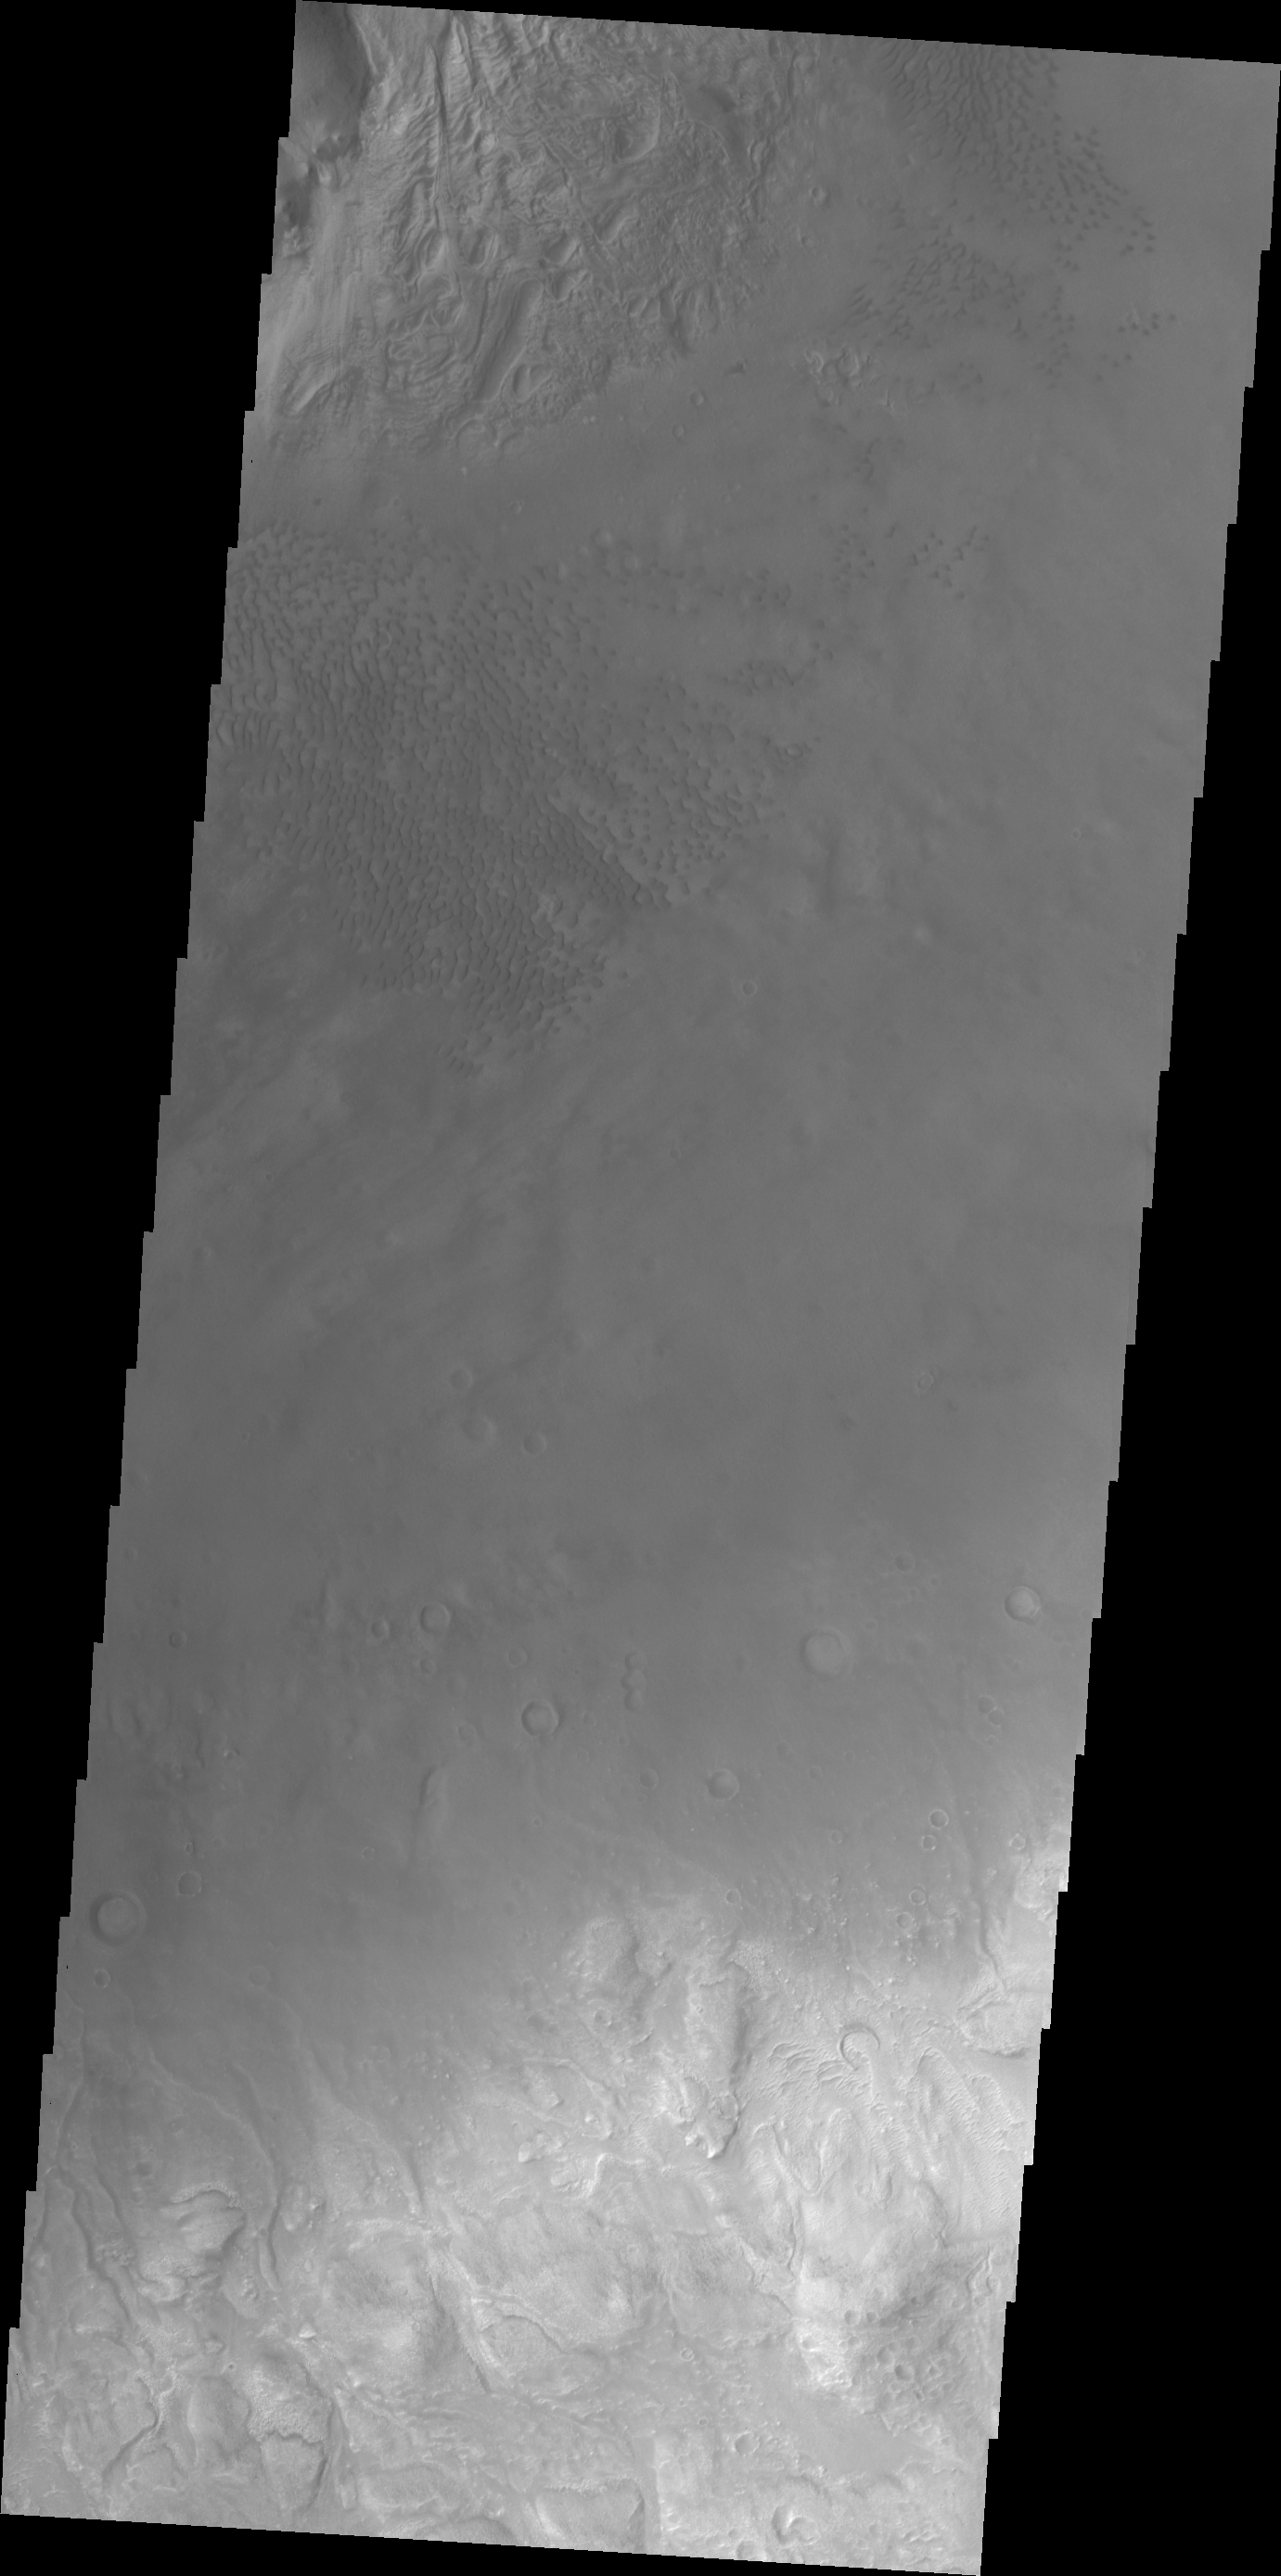

Investigating Mars: Moreux Crater

This image of Moreux Crater shows part of the central peak and sand dunes on the crater floor surrounding the peak. The crater rim is at the bottom right of this image. The lower elevations of the central peak are visible at the top left corner of the image. The part of the peak with a pitted surface texture has been interpreted to be created by glacial flows. Moreux Crater is located in northern Arabia Terra and has a diameter of 138 kilometers.

The Odyssey spacecraft has spent over 15 years in orbit around Mars, circling the planet more than 69000 times. It holds the record for longest working spacecraft at Mars. THEMIS, the IR/VIS camera system, has collected data for the entire mission and provides images covering all seasons and lighting conditions. Over the years many features of interest have received repeated imaging, building up a suite of images covering the entire feature. From the deepest chasma to the tallest volcano, individual dunes inside craters and dune fields that encircle the north pole, channels carved by water and lava, and a variety of other feature, THEMIS has imaged them all. For the next several months the image of the day will focus on the Tharsis volcanoes, the various chasmata of Valles Marineris, and the major dunes fields. We hope you enjoy these images!

Credit: NASA/JPL-Caltech/ASU